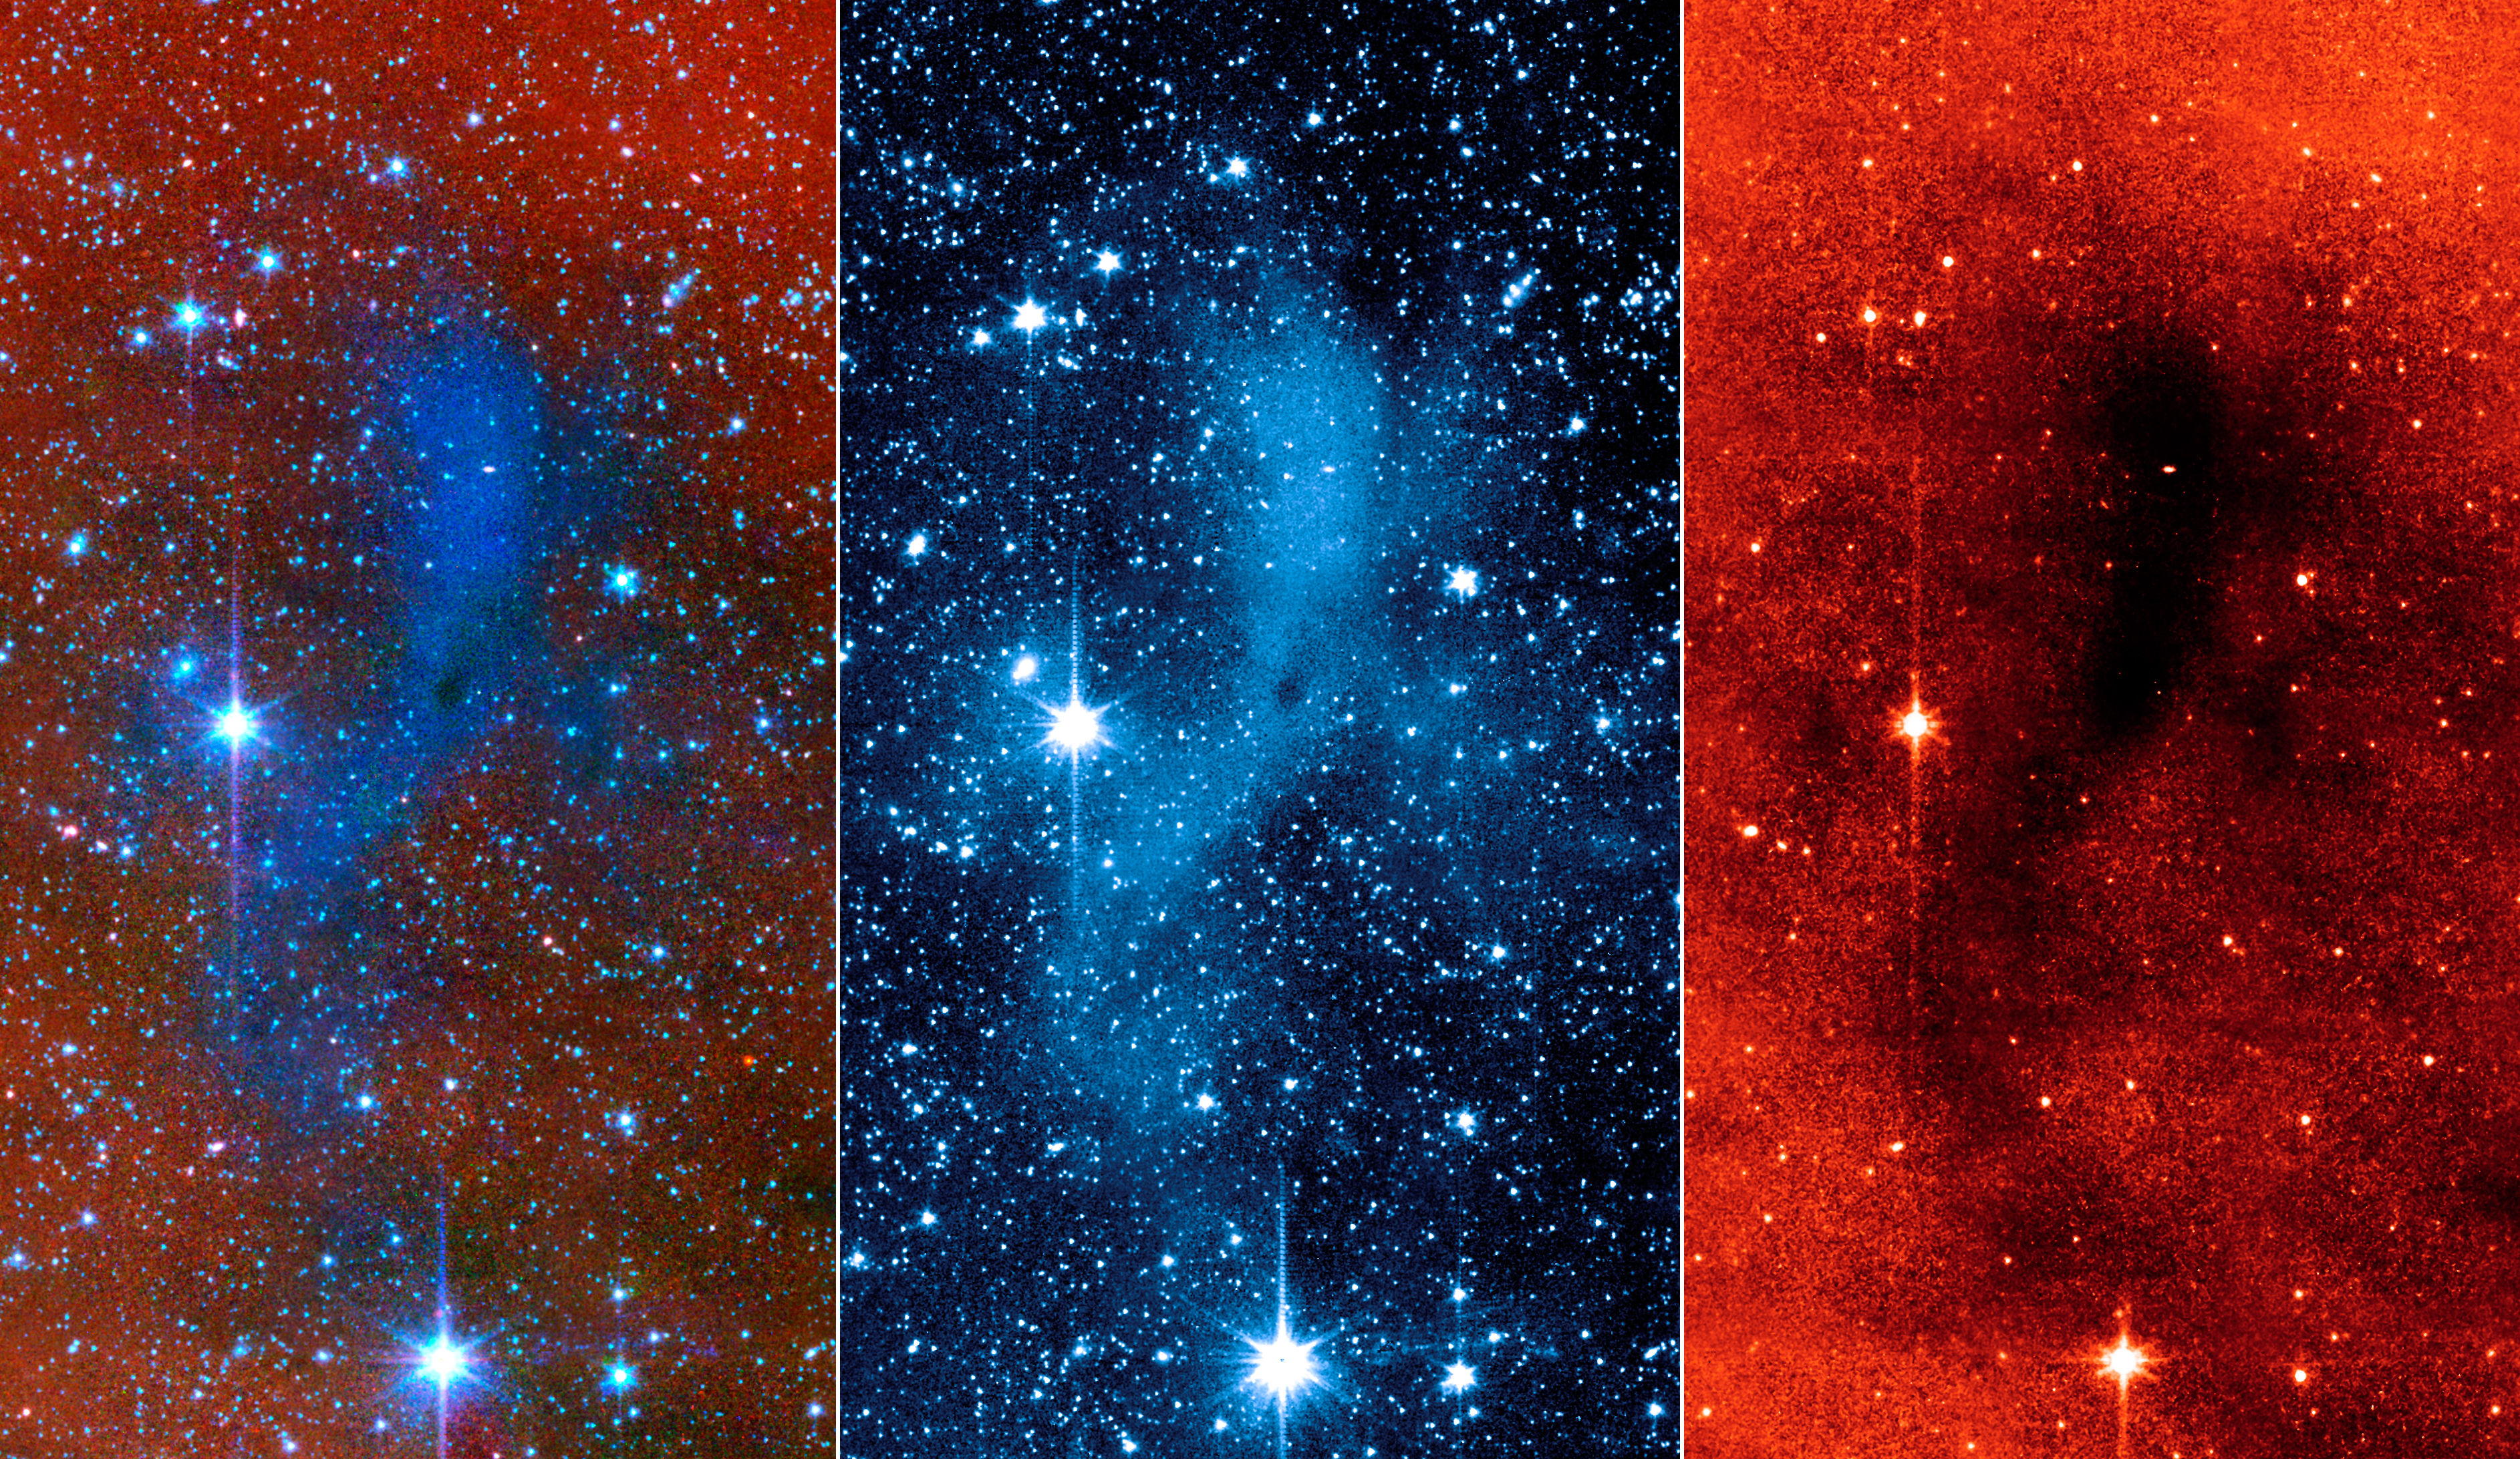

An Unexpected Scattering of Light

3-Panel Poster

Composite“Coreshine”Dark Cloud Core

This series of images from NASA’s Spitzer Space Telescope shows a dark mass of gas and dust, called a core, where new stars and planets will likely spring up.

The image on the far right shows the core as seen at longer wavelengths of infrared light (8 microns); when viewed at this wavelength, the core appears dark. The middle image shows the core as seen at a shorter infrared wavelength (3.6 microns). In this view, the core lights up because it is deflecting starlight from nearby stars. This unexpected light, called coreshine, tells astronomers that the dust making up the core must be bigger than previously thought — smaller particles would not have been big enough to scatter the light. The image on the left is a combination of the other two images.

This particular core lies deep within a larger dark cloud called L183. Spitzer’s infrared vision allows it to peer into the dark cloud to see the even darker cores buried inside.

The observations were made with Spitzer’s infrared array camera.

NASA’s Jet Propulsion Laboratory, Pasadena, Calif., manages the Spitzer Space Telescope mission for NASA’s Science Mission Directorate, Washington. Science operations are conducted at the Spitzer Science Center at the California Institute of Technology, also in Pasadena. Caltech manages JPL for NASA.

Credit: NASA/JPL-Caltech/Observatoire de Paris/CNRS